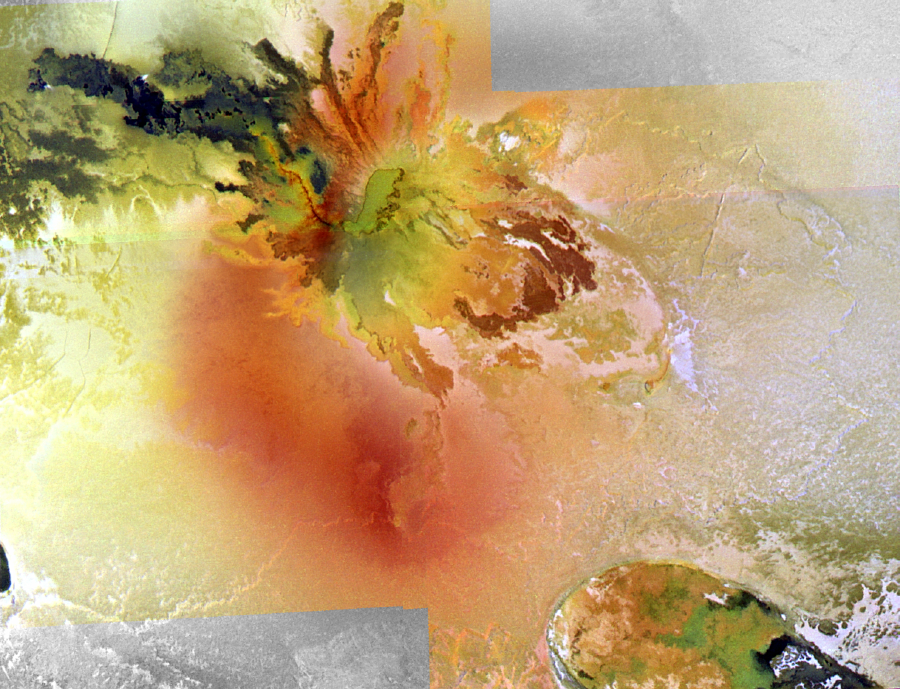

Culann Patera, Io, in False Color

Culann Patera, one of the most colorful volcanic centers on Io, is the centerpiece of this mosaic of the best high-resolution, color view of Io yet returned by NASA’s Galileo spacecraft. The picture was constructed from images taken through the red, green, and violet filters of Galileo camera and has been processed to enhance the color variations. The resolution is about 200 meters (or yards) per picture element, and north is to the top.

The color mosaic shows the complex relationships between the diffuse red deposit, the more confined green deposit, and the various colored lava flows. Culanns central caldera (above and to the right of center) has a highly irregular, scalloped margin and a green-colored floor. Lava flows spill out of the caldera on all sides. A dark red, curving line extending northwest from the southwestern tip of the caldera may mark a crusted-over lava tube feeding the dark (and hot) silicate flows to the northwest. Unusual dark red flows to the southeast of the caldera may be sulfur flows or silicate flows whose surfaces have been modified. The diffuse red material around the caldera is believed to be a compound of sulfur deposited from a plume of gas.

Culanns caldera and several lava flows extending from the caldera are coated by greenish materials. Green material can also be seen in the caldera to the lower right of the image, named Tohil Patera. The greenish material often has sharp boundaries, so it is apparently confined to the caldera floor and the dark flows. Galileo scientists are investigating whether the greenish material forms as a coating of sulfur-rich material on warm silicate lavas.

The images were taken on November 25, 1999 during Galileo’s 25th orbit at a distance of 20,000 kilometers (12,500 miles) from Io. The Jet Propulsion Laboratory, Pasadena, CA manages the mission for NASA’s Office of Space Science, Washington, DC. JPL is a division of the California Institute of Technology, Pasadena, CA.

Credit: NASA/JPL/University of Arizona